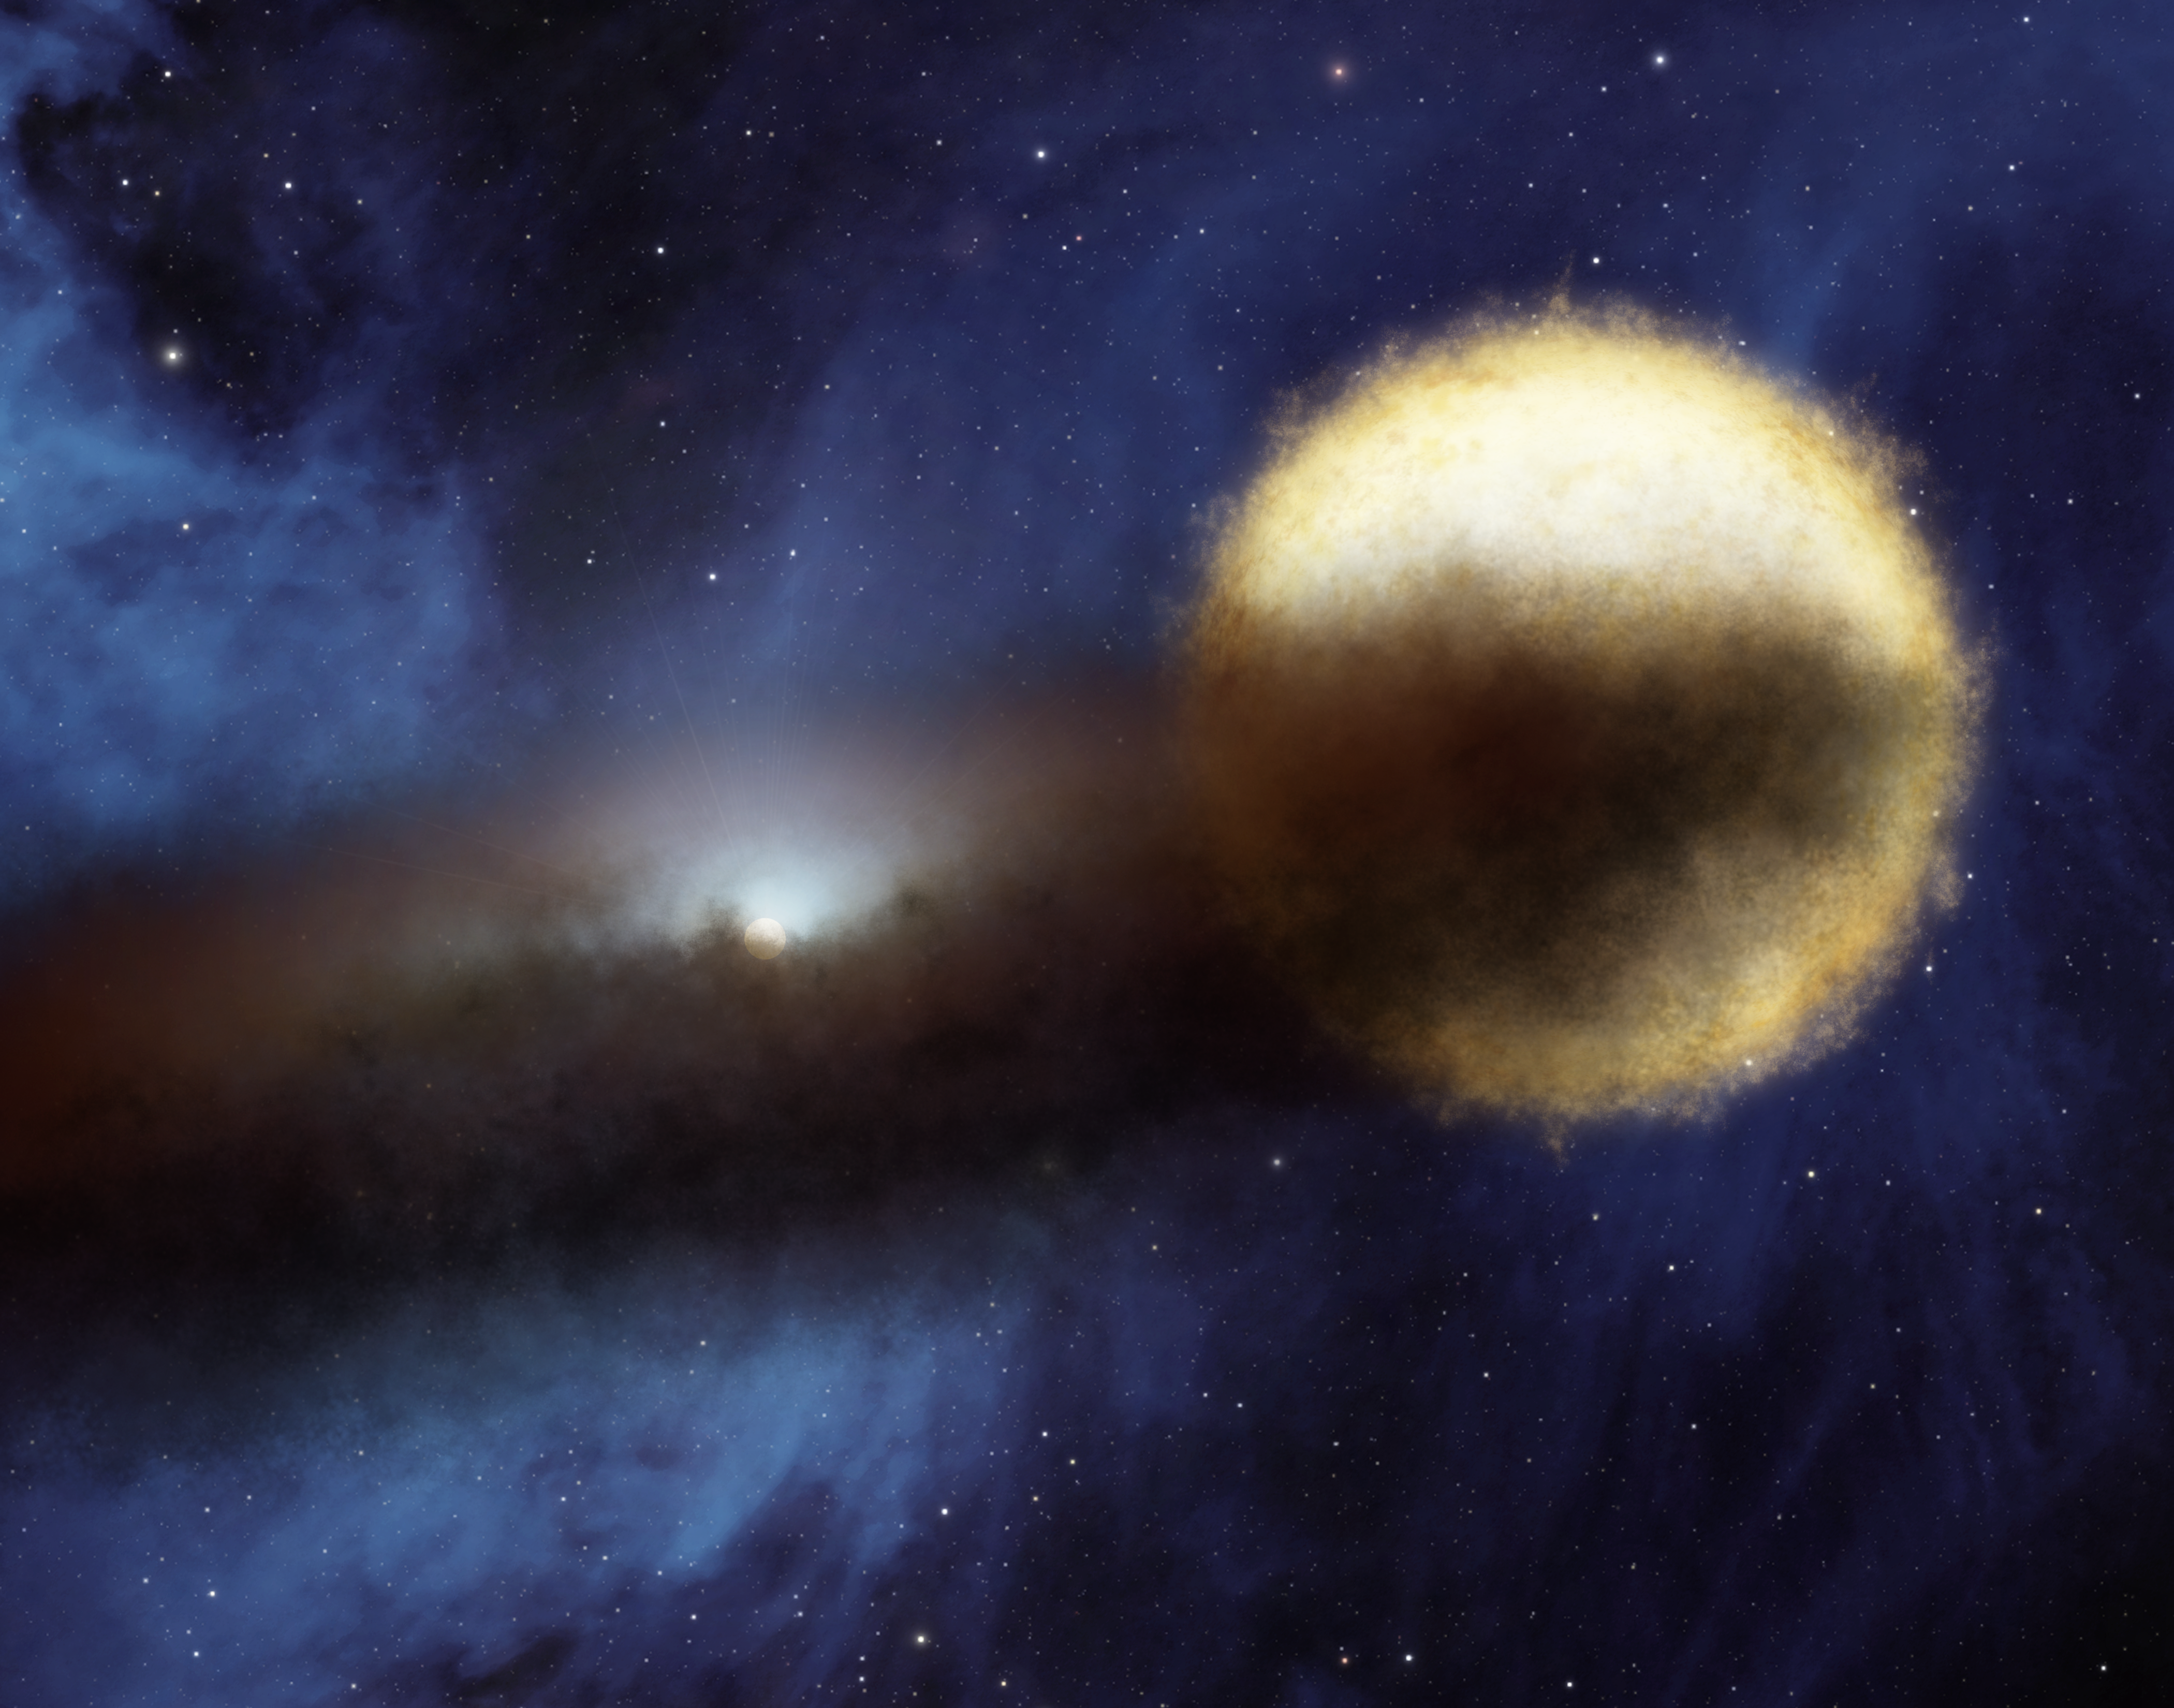

Mystery of the Fading Star (Artist Concept)

Astronomers using NASA’s Spitzer Space telescope have found a likely solution to a centuries-old riddle of the night sky. Every 27 years, a bright star called Epsilon Aurigae fades over period of two years, then brightens back up again. Though amateur and professional astronomers have observed the system extensively, the nature of both the bright star and the companion object that periodically eclipses it have remained unclear. The companion is known to be surrounded by a dusty disk, as illustrated in this artist’s concept.

Data from Spitzer turned out to be the missing puzzle piece. Spitzer’s infrared vision revealed the size of the dusty disk that swirls around the companion object. When astronomers plugged this size information into a model of the system, they were able to rule out the theory that the main bright star is a supergiant. Instead, it is a bright star with a lot less mass. The new model also holds that the companion object is a so-called “B star” circled by a dusty disk.

Credit: NASA/JPL-Caltech